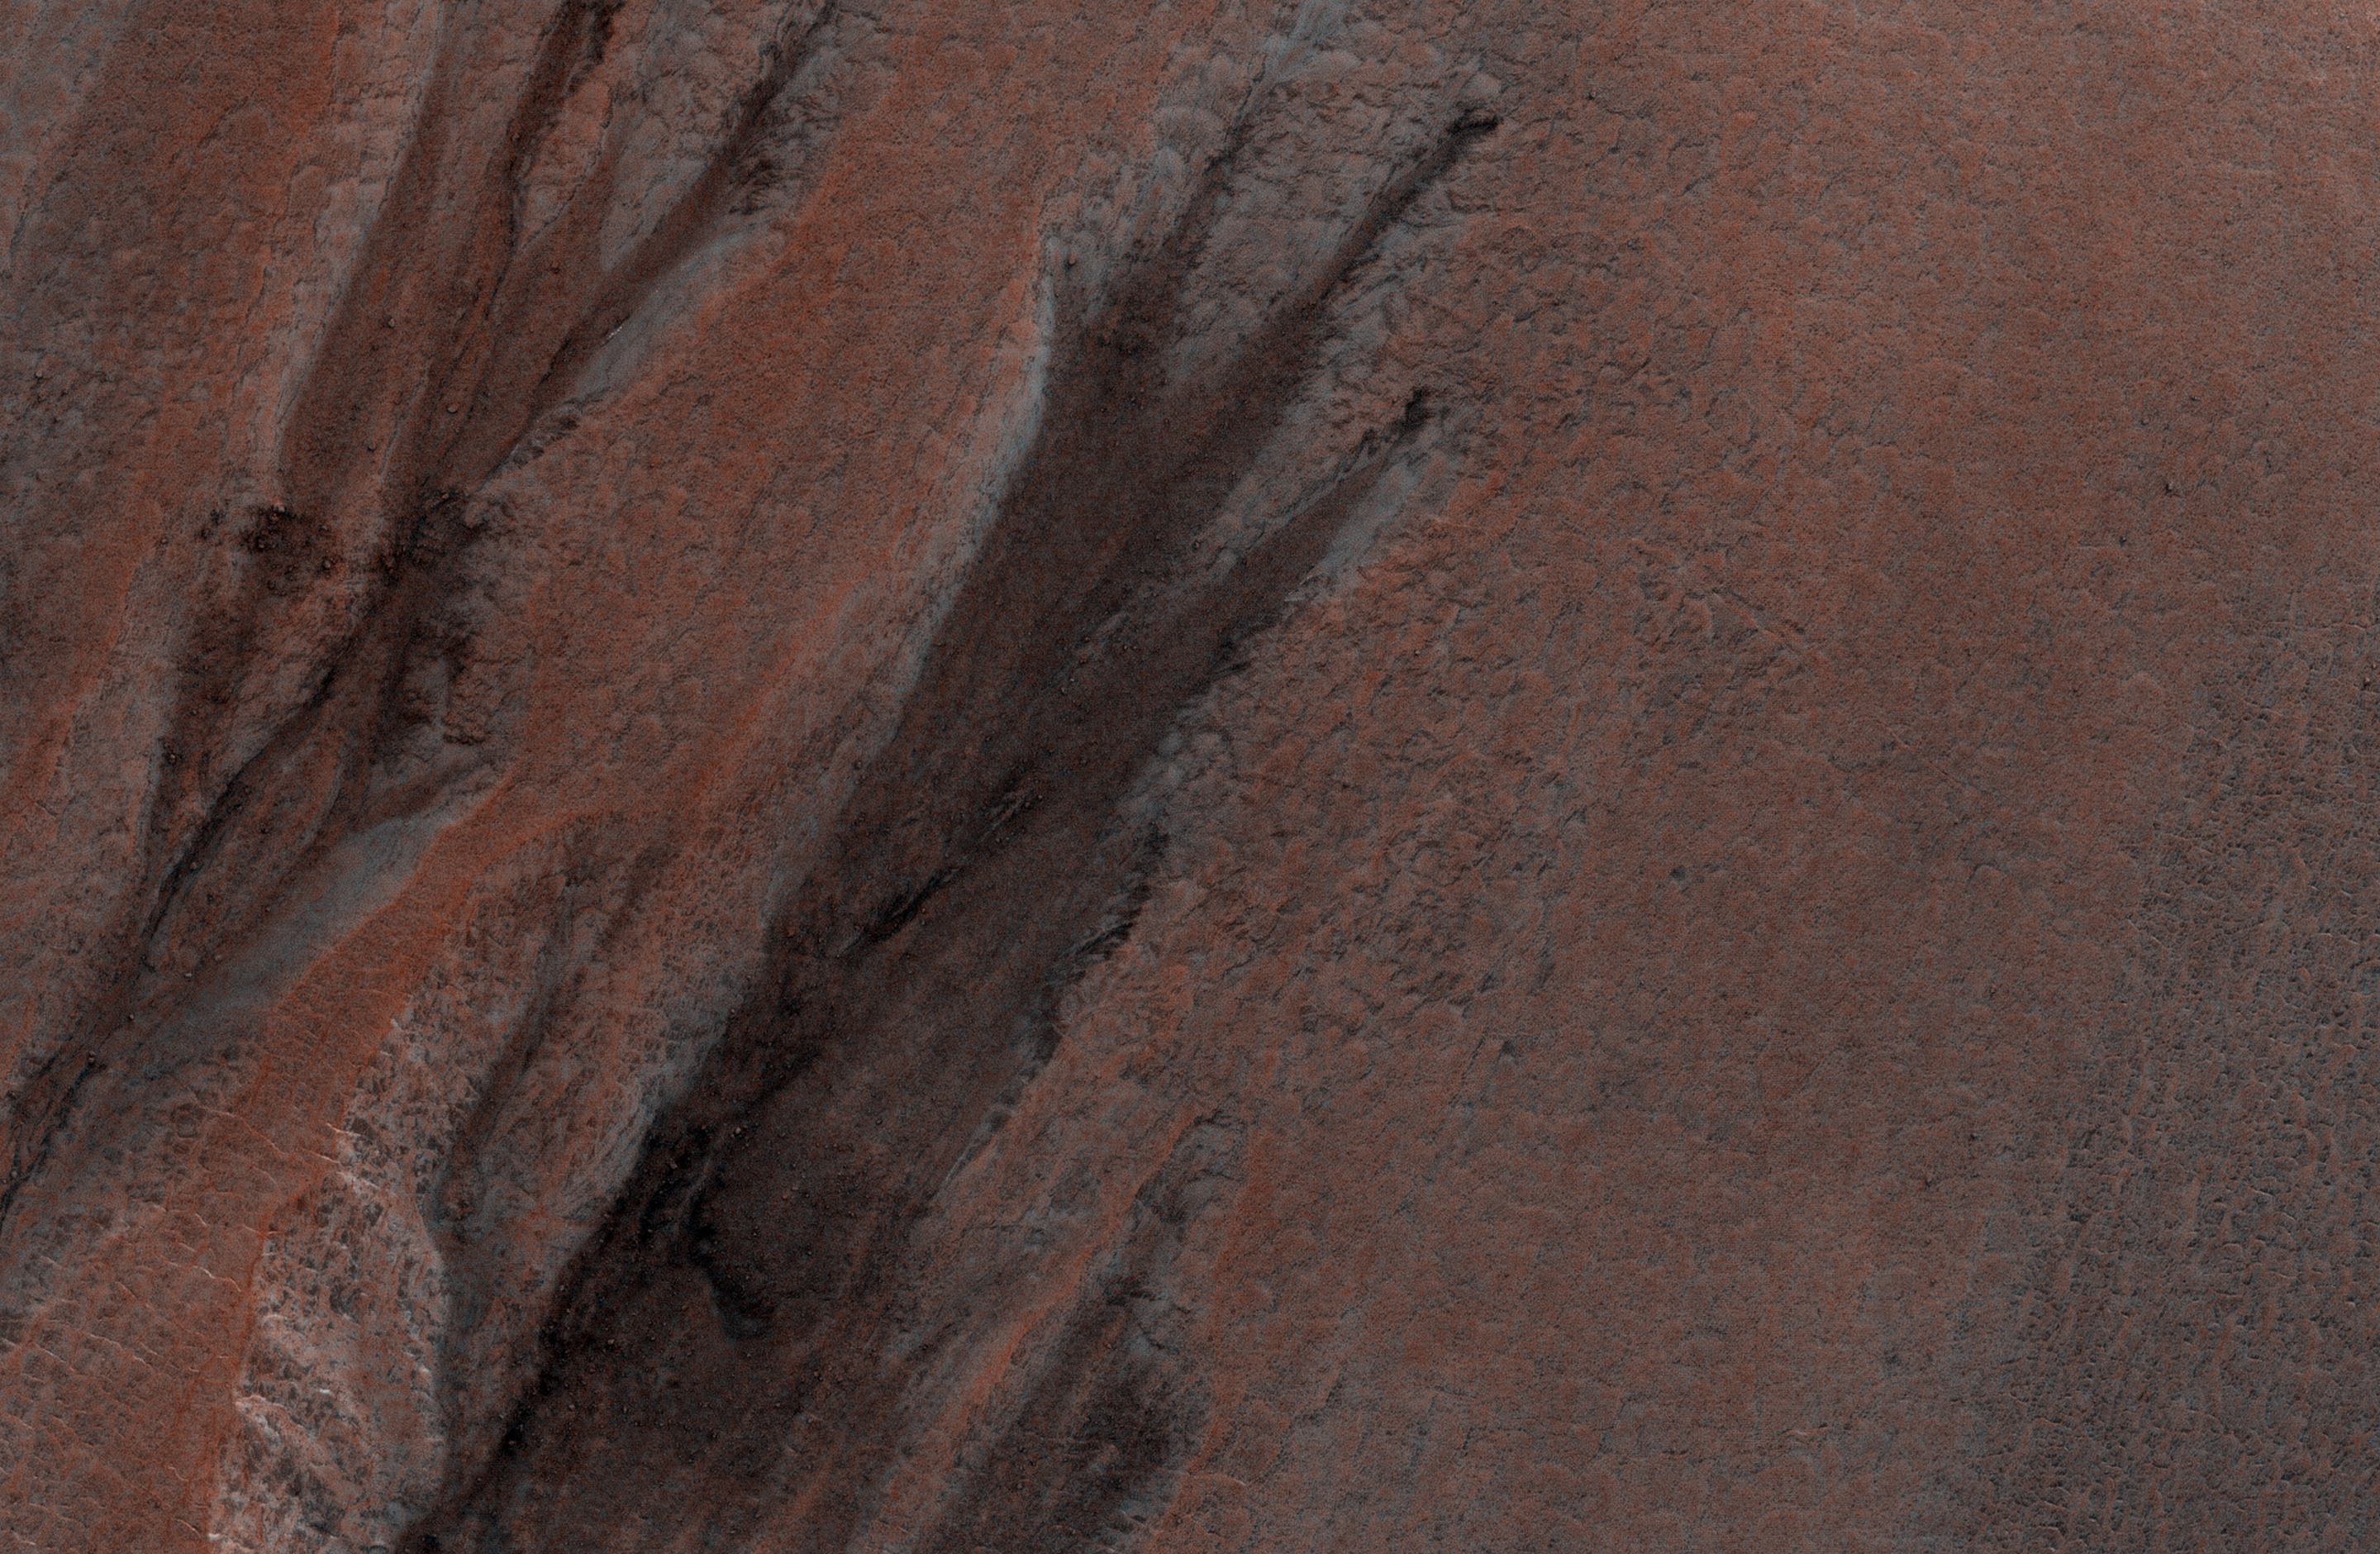

Gullies in Winter Shadow

This is an odd-looking image. It shows gullies during the winter while entirely in the shadow of the crater wall. Illumination comes only from the winter skylight.

We acquire such images because gullies on Mars actively form in the winter when there is carbon dioxide frost on the ground, so we image them in the winter, even though not well illuminated, to look for signs of activity. The dark streaks might be signs of current activity, removing the frost, but further analysis is needed.

NB: North is down in the cutout, and the terrain slopes towards the bottom of the image.

The map is projected here at a scale of 50 centimeters (19.7 inches) per pixel. [The original image scale is 62.3 centimeters (24.5 inches) per pixel (with 2 x 2 binning); objects on the order of 187 centimeters (73.6 inches) across are resolved.] North is up.

The University of Arizona, Tucson, operates HiRISE, which was built by Ball Aerospace & Technologies Corp., Boulder, Colo. NASA’s Jet Propulsion Laboratory, a division of Caltech in Pasadena, California, manages the Mars Reconnaissance Orbiter Project for NASA’s Science Mission Directorate, Washington.

Credit: NASA/JPL-Caltech/Univ. of Arizona